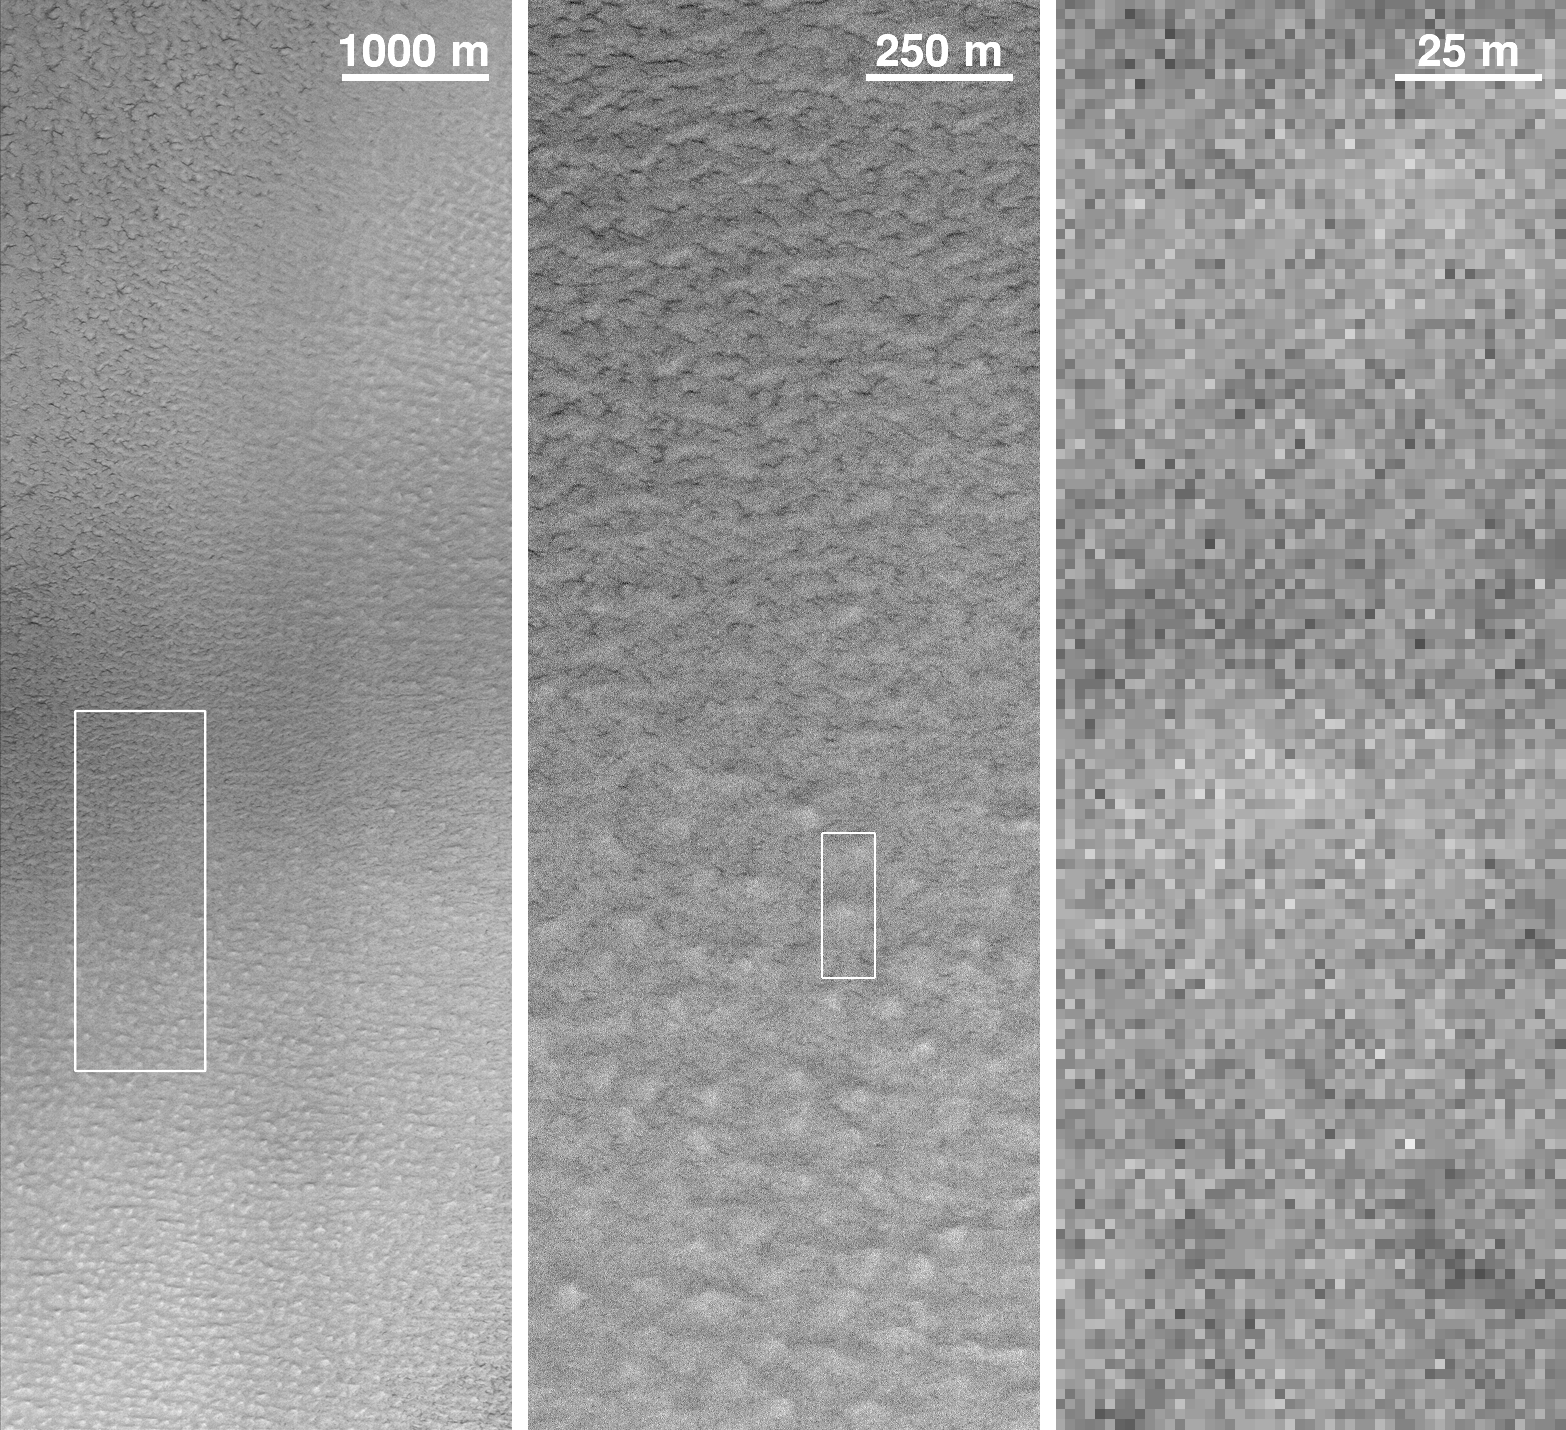

Mars Polar Lander: The Search Begins

Beginning Thursday, December 16, 1999, the Mars Global Surveyor (MGS) spacecraft initiated a search for visible evidence of the fate of the missing Mars Polar Lander using the high resolution Mars Orbiter Camera (MOC) operated by Malin Space Science Systems of San Diego, California. Mars Polar Lander was lost during its landing attempt near 76.3°S, 195.0°W on the martian south polar layered terrain on December 3, 1999. Although the likelihood of seeing the lander is quite small, the MOC effort might provide some clues that shed light on what happened to the lander. The problem, however, is one of “pixels” — those little square boxes of different shades of gray that comprise a digital image.

The two pictures above illustrate the difficulty of finding the lander in MOC images. The picture at the top of the page is the first of the images that were acquired to look for the lander — this one was snapped by MOC around 3:36 p.m. Greenwich time on December 16th. Local time on Mars was about 2 p.m. Portions of this image are shown at 1/4th scale (left), full-scale (~1.5 meters, or 5 feet, per pixel — middle), and 10 times enlarged (right). Because the landing site is very far south (at this latitude on Earth, you would be in Antarctica), the Sun illumination is not ideal for taking high resolution pictures with MOC. Thus, the full-resolution MOC data for this region show a large amount of “salt and pepper” noise, which arises from statistical fluctuations in how light falling on the MOC charge-coupled-device (CCD) detector is converted to electricity. Other aspects of the MOC electronics also introduce noise. These effects are greatly reduced when taking pictures of portions of Mars that have better, more direct sunlight, or when the images are taken at reduced resolution to, in effect, “average-out” the noise.

The lower picture shows a model of the Mars Polar Lander sitting on a carpet in a conference room at Malin Space Science Systems. This model is illuminated in the same way that sunlight would illuminate the real lander at 2 p.m. local time in December 1999 — in other words, the model is illuminated exactly the way it would be if it occurred in the MOC image shown above (left). This figure shows what the Mars Polar Lander would look like if viewed from above by cameras of different resolutions from 1 centimeter (0.4 inch) per pixel in the upper left to 1.5 meters (5 feet) per pixel in the lower right. The 1.5 meters per pixel view is the best resolution that can be achieved by MOC. Note that at MOC resolution, the lander is just a few pixels across.

The problem of recognizing the lander in MOC images is obvious — all that might be seen is a pattern of a few bright and dark gray pixels. This means that it will be extremely difficult to identify the lander by looking at the relatively noisy MOC images that can be acquired at the landing site — like those shown in the top picture.

How, then, is the MGS MOC team looking for the lander? Primarily, they are looking for associations of features that, together, would suggest whether or not the Mars landing was successful. For example, the parachute that was used to slow the lander from supersonic speeds to just under 300 km/hr (187 mph) was to have been jettisoned, along with part of the aeroshell that protected the lander from the extreme heat of entry, about 40 seconds before landing. The parachute and aeroshell are likely to be within a kilometer (6 tenths of a mile) of the lander. The parachute and aeroshell are nearly white, so they should stand out well against the red martian soil. The parachute, if lying on the ground in a fully open, flat position, would measure about 6 meters (20 feet) — thus it would cover three or four pixels (at most) in a MOC image. If the parachute can be found, the search for the lander can be narrowed to a small, nearby zone. If, as another example, the landing rockets kicked up a lot of dust and roughened the surface around the lander, evidence for this might show up as a dark circle surrounding a bright pixel (part of the lander) in the middle. The MOC operations team is using a set of these and similar scenarios to guide the examination of these images. The search continues…

Credit: NASA/JPL/MSSS